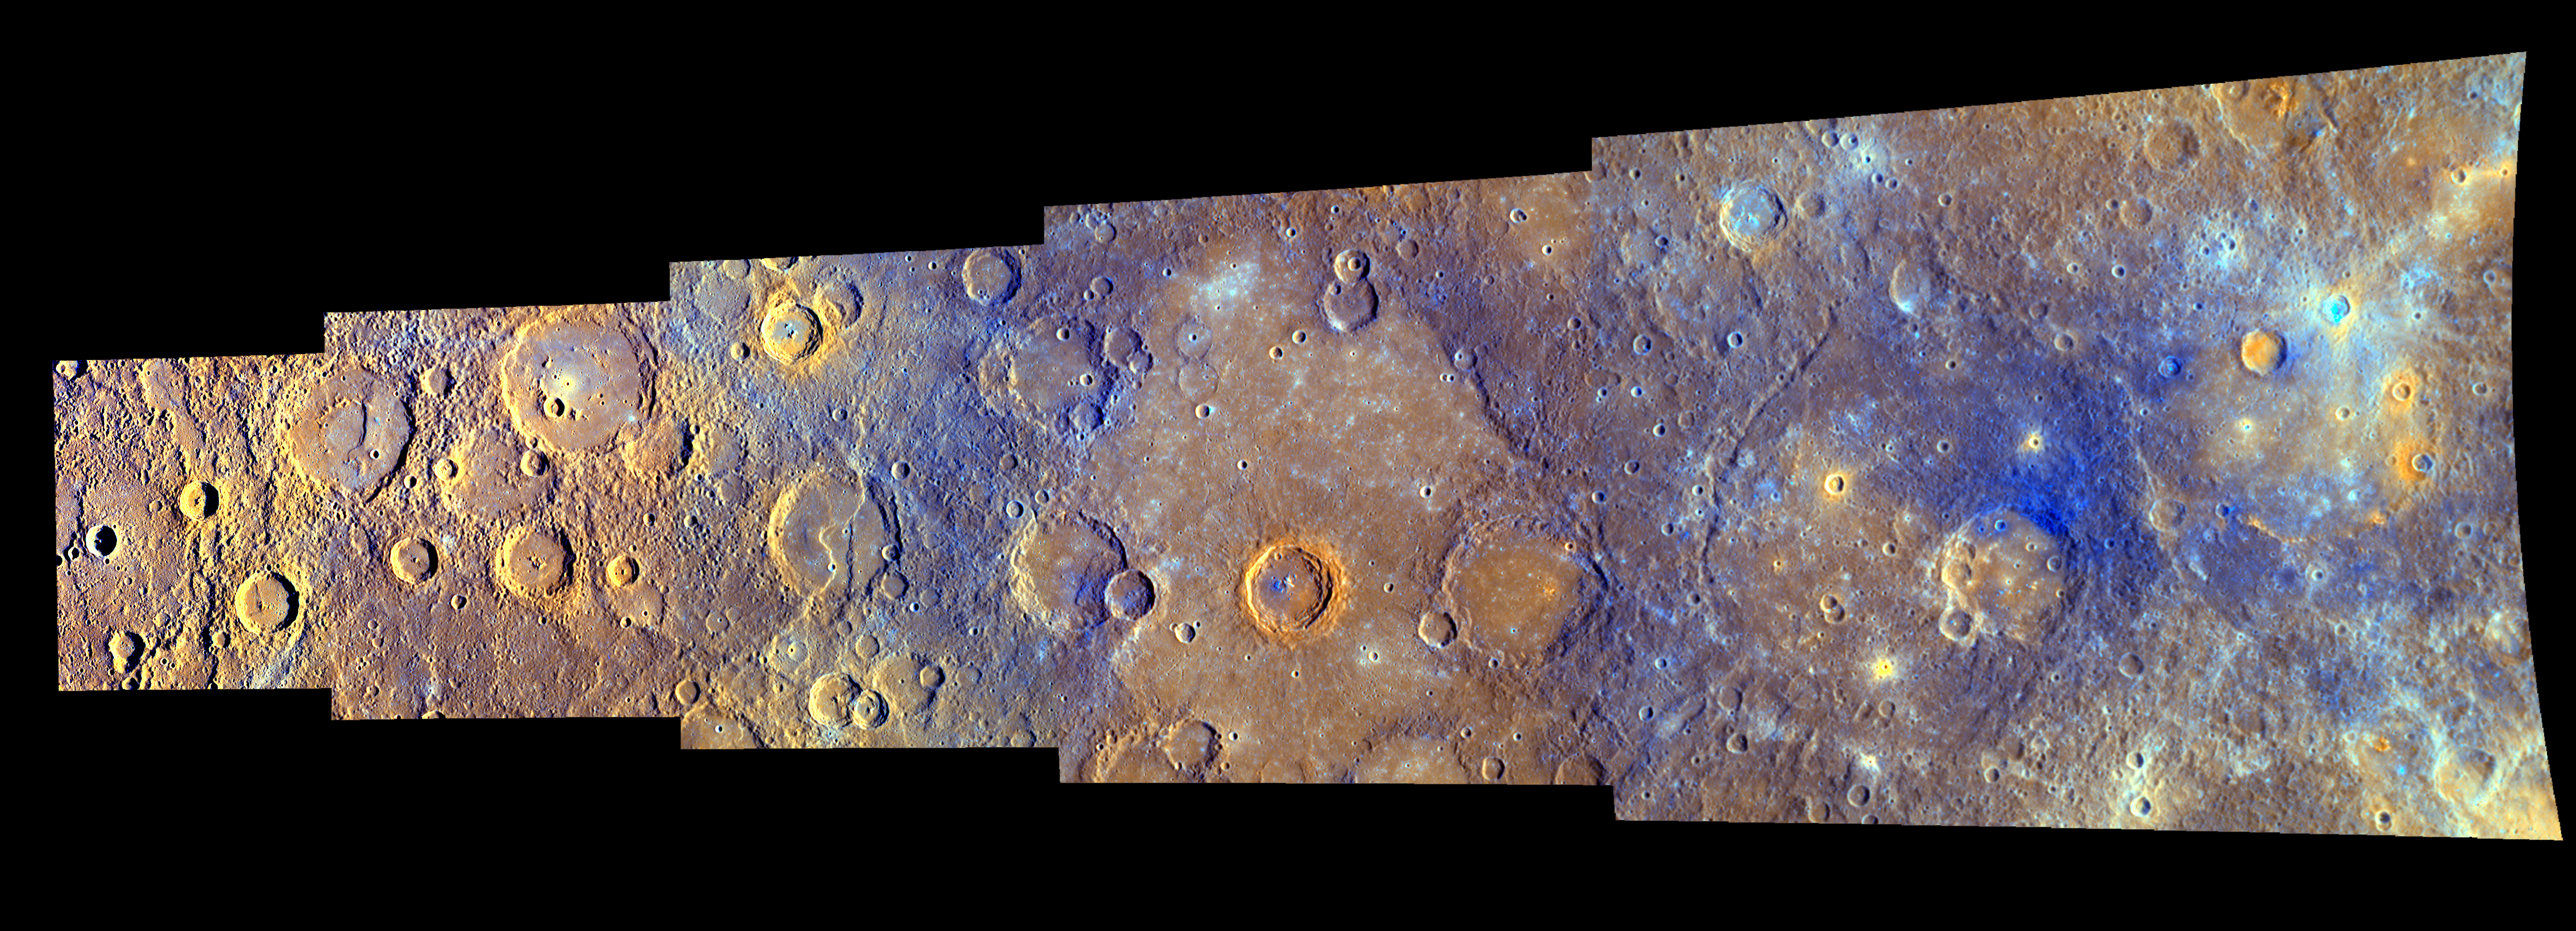

MESSENGER Explores Mercury – In Color

During MESSENGER’s second flyby of Mercury, MDIS acquired a strip of high-resolution images obtained with each of the WAC’s 11 different color filters. The graphic shown here displays the resulting enhanced-color mosaic and gives considerable detail about the images, how the mosaic was created, and the geologic features that can be seen.

Currently, these images are the highest-resolution color images ever obtained of the Solar System’s innermost planet, but not for long! On March 18, 2011, MESSENGER will enter into orbit about Mercury, and the mission’s extensive, year-long science observation campaign will begin. That campaign includes capturing color images of Mercury’s surface at higher resolution than ever before.

Special thanks to Kathryn Powell, a summer intern student with the MESSENGER project, for contributing to the content of this graphic. Note: since the original creation of this graphic, the crater identified in the upper right with the label “young rayed crater” has been named Dominici. See PIA12871 to learn more about this recently named crater.

Date Acquired: October 6, 2008
Instrument: Wide Angle Camera (WAC) of the Mercury Dual Imaging System (MDIS)

These images are from MESSENGER, a NASA Discovery mission to conduct the first orbital study of the innermost planet, Mercury. For information regarding the use of images, see the MESSENGER image use policy.

Credit: NASA/Johns Hopkins University Applied Physics Laboratory/Carnegie Institution of Washington